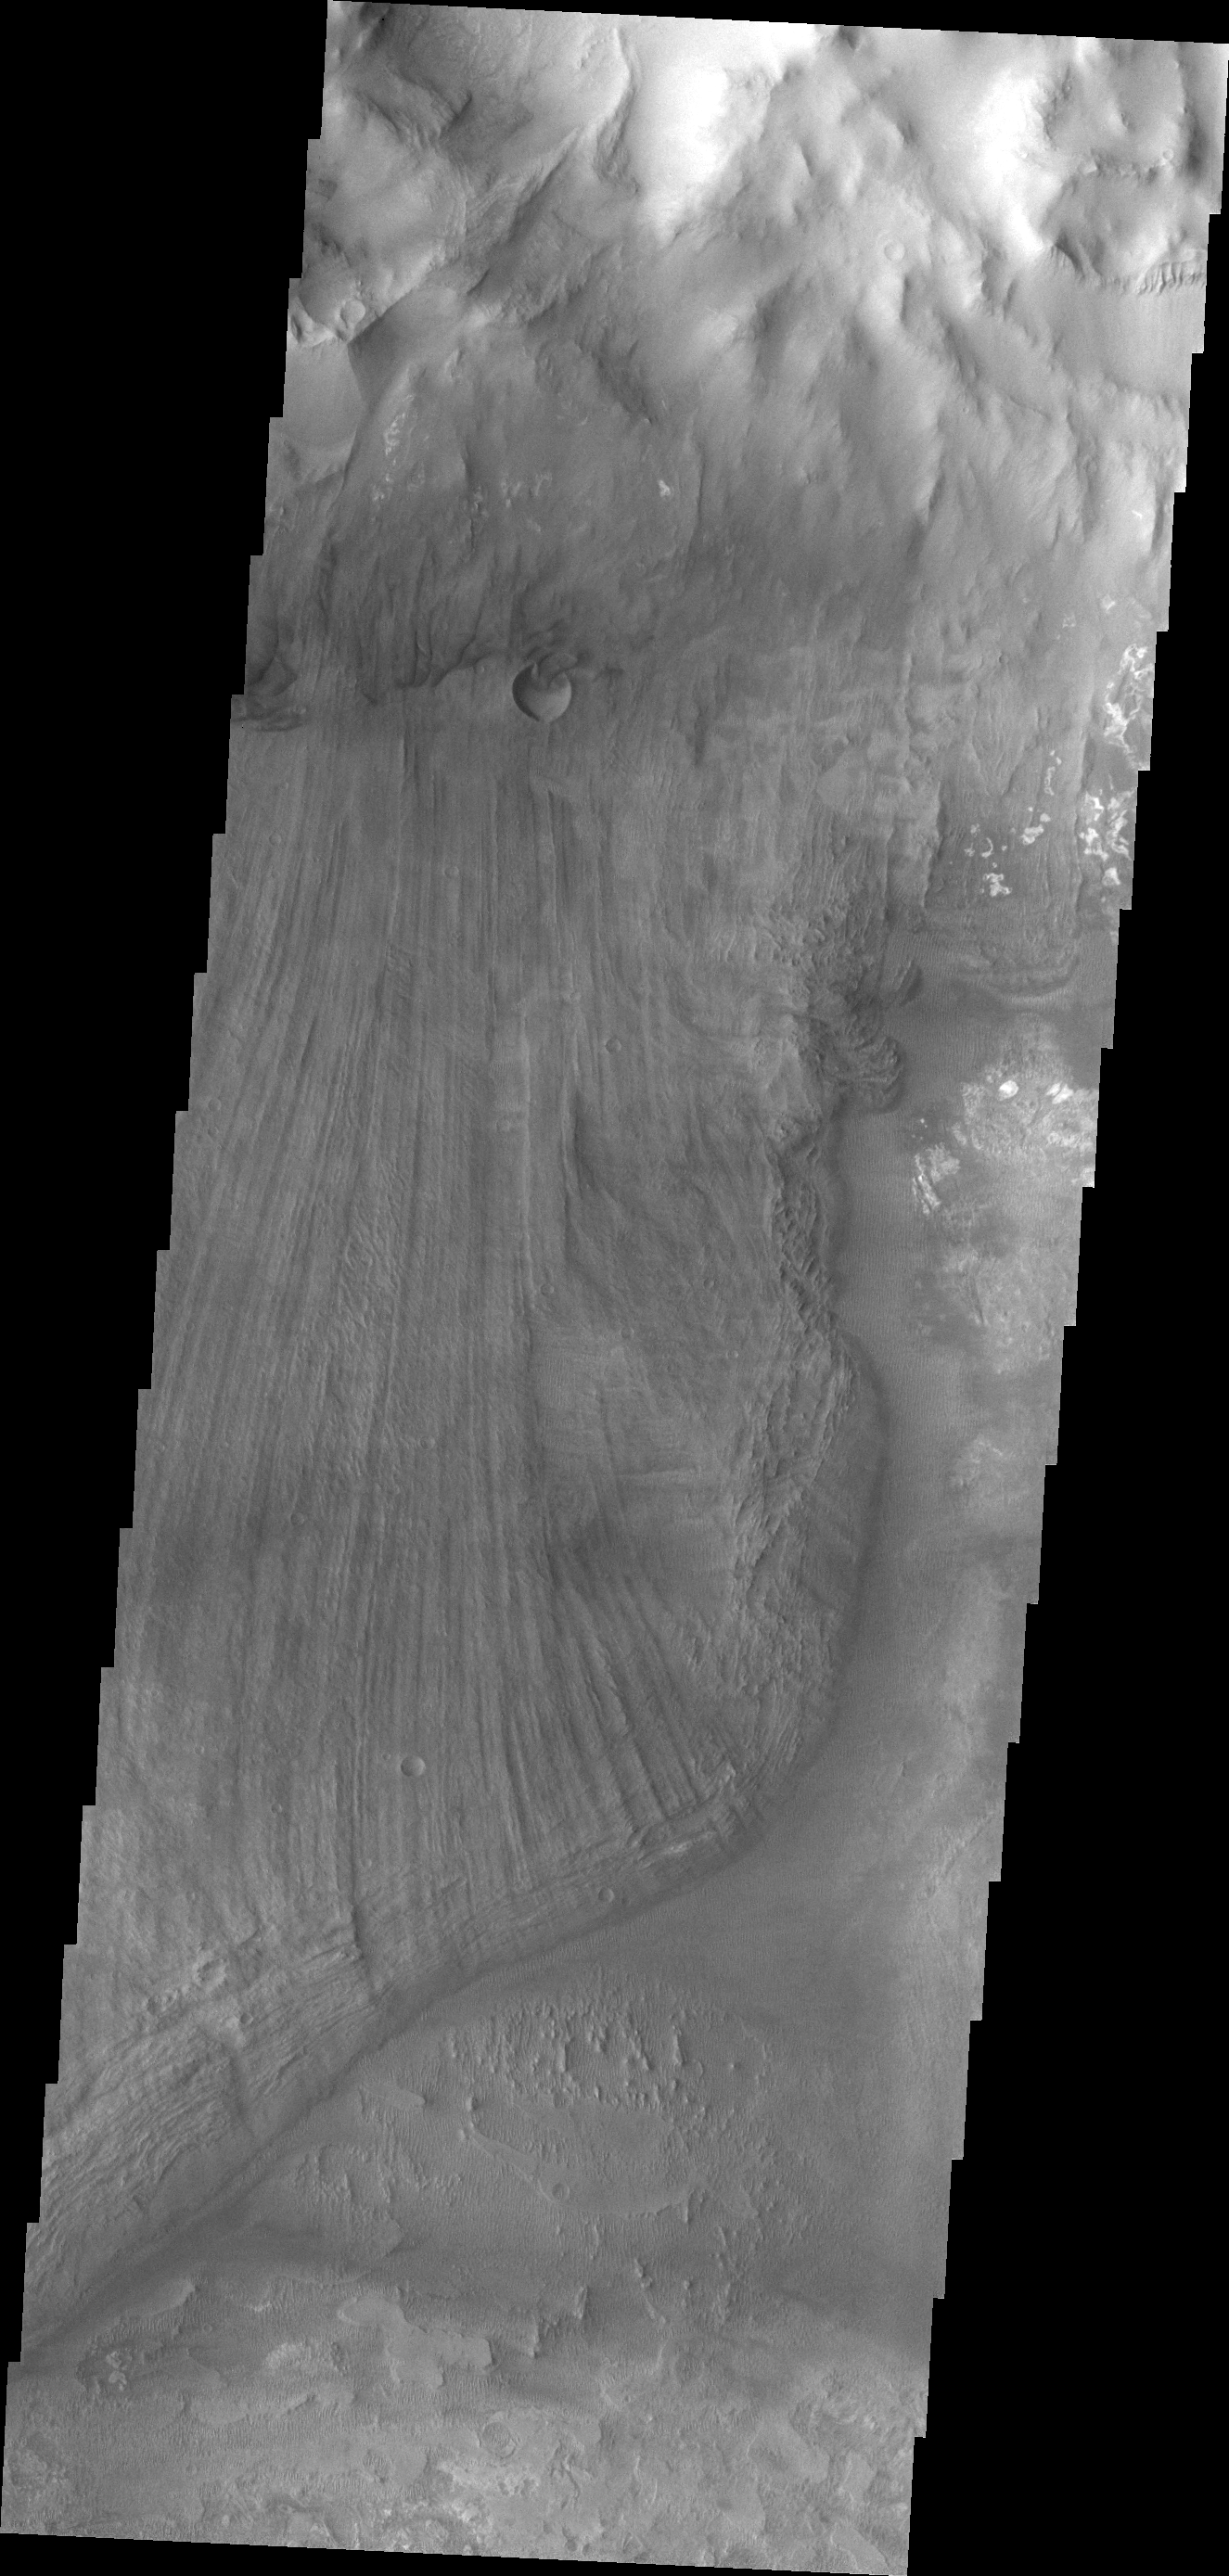

Ius Chasma Landslide

Today’s VIS image shows a portion of a large landslide deposit in Ius Chasma.

Credit: NASA/JPL/ASU